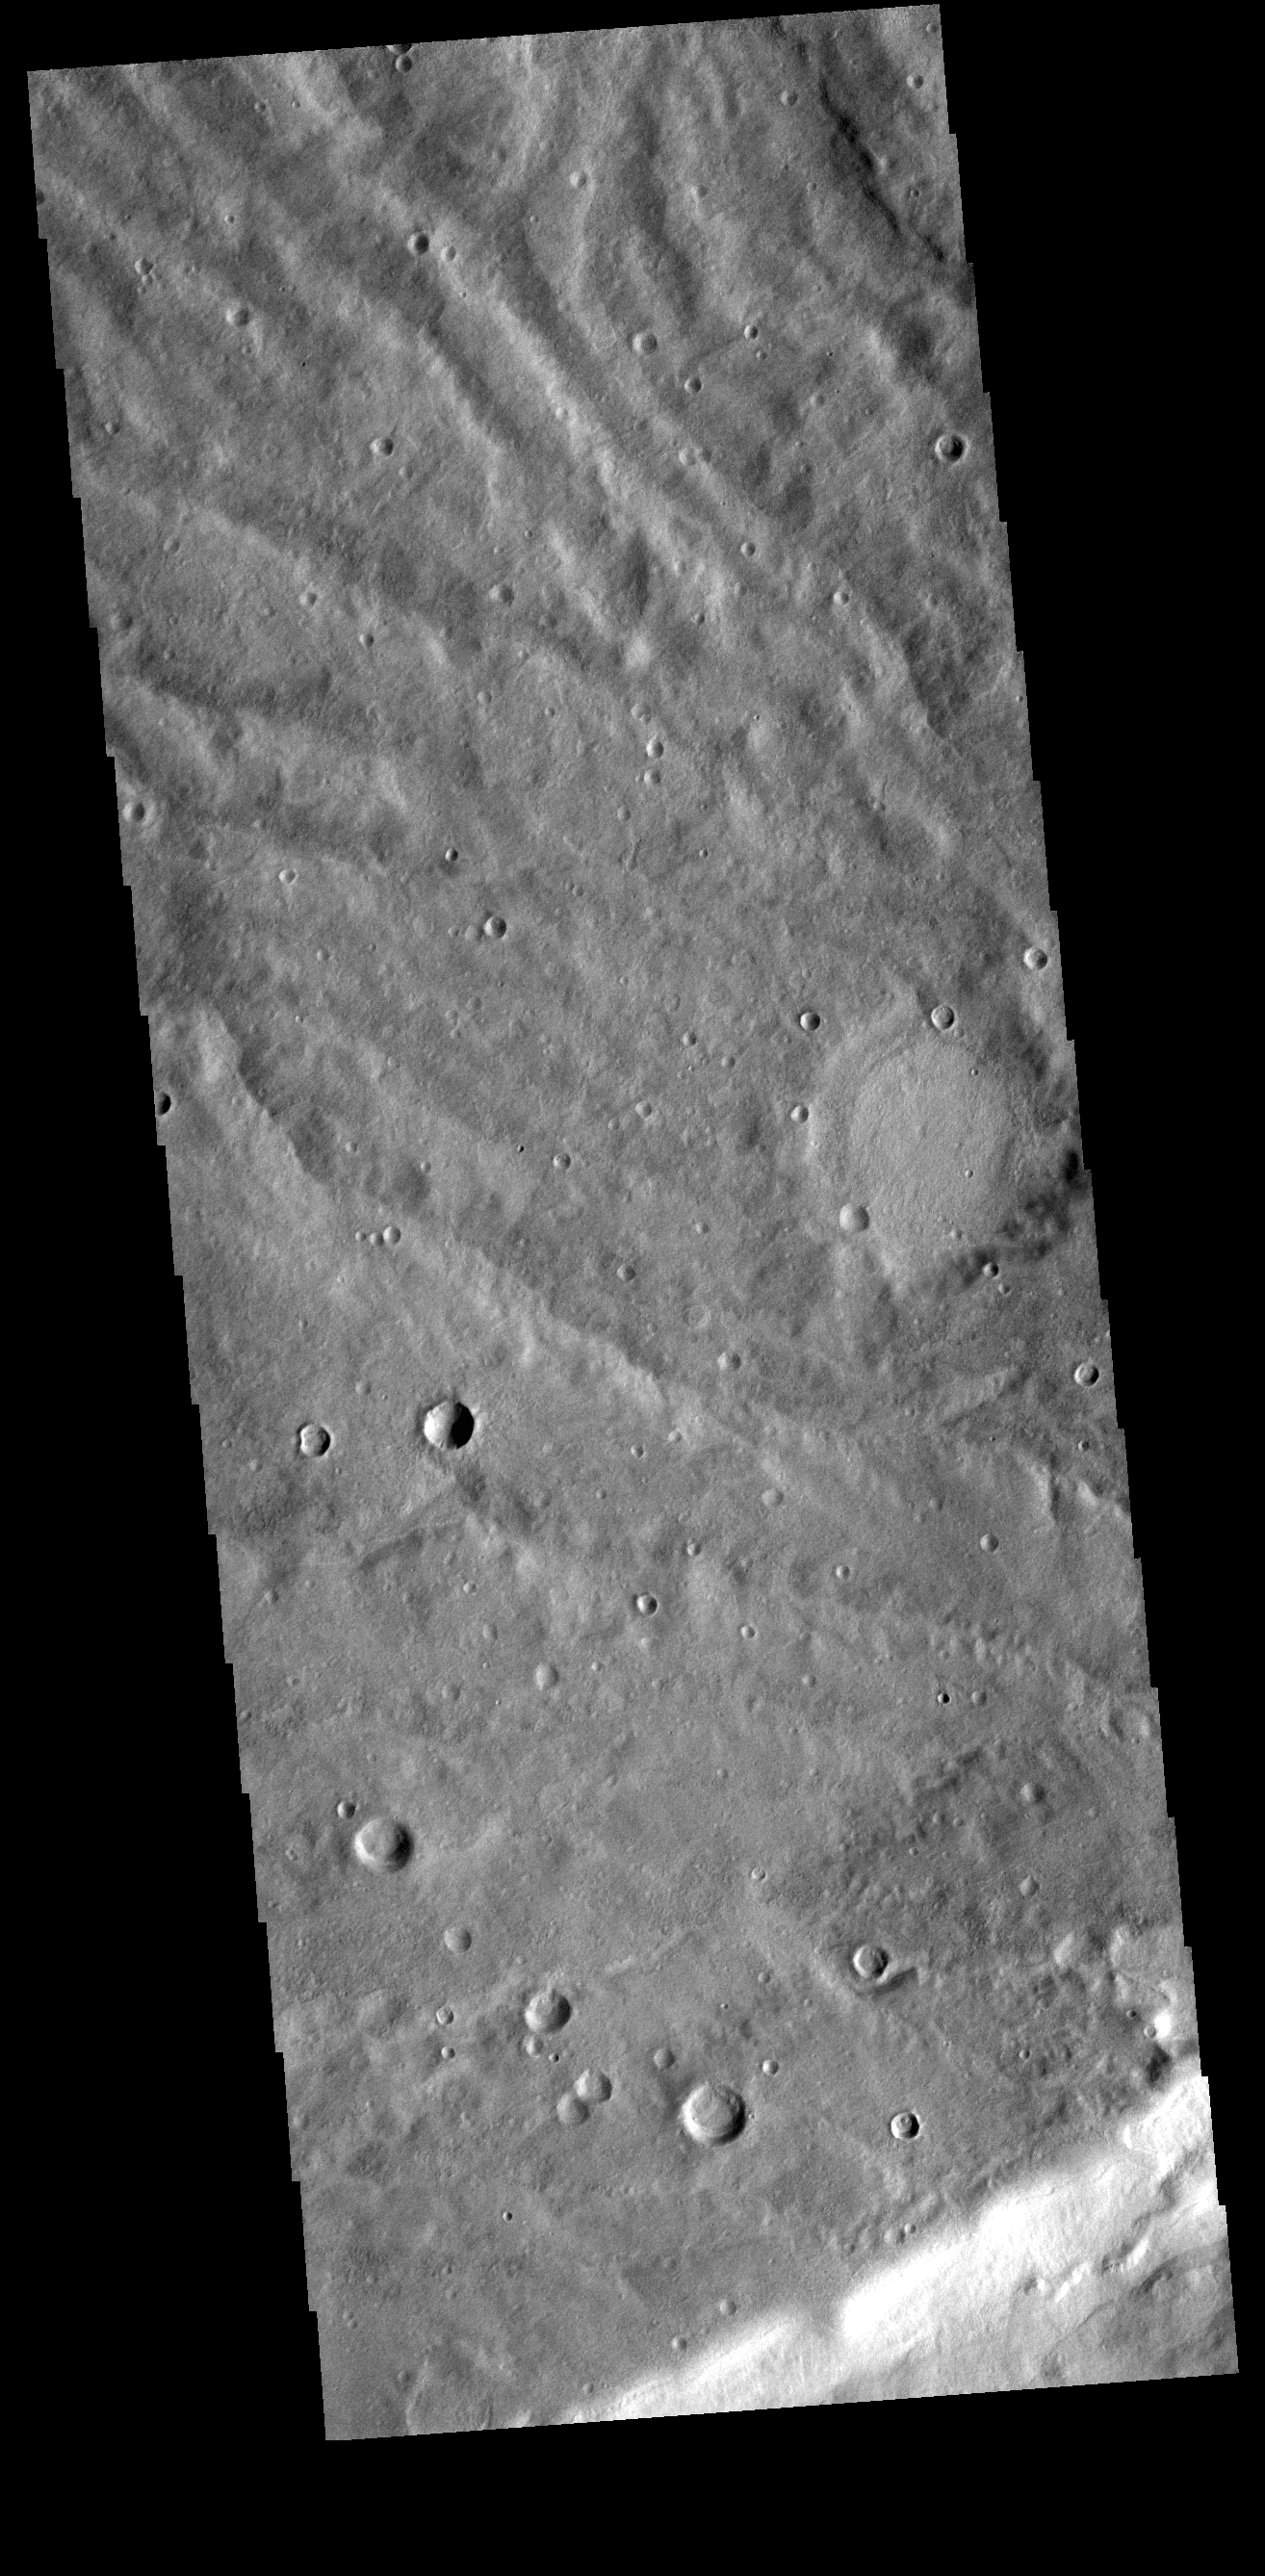

Ridge Channels

This VIS image is located in Terra Sirenum. The bright linear feature at the bottom of the image is the crest of a ridge. The multiple channel features toward the top of this image were created by liquid flow running down slope from the ridge.

Credit: NASA/JPL-Caltech/ASU